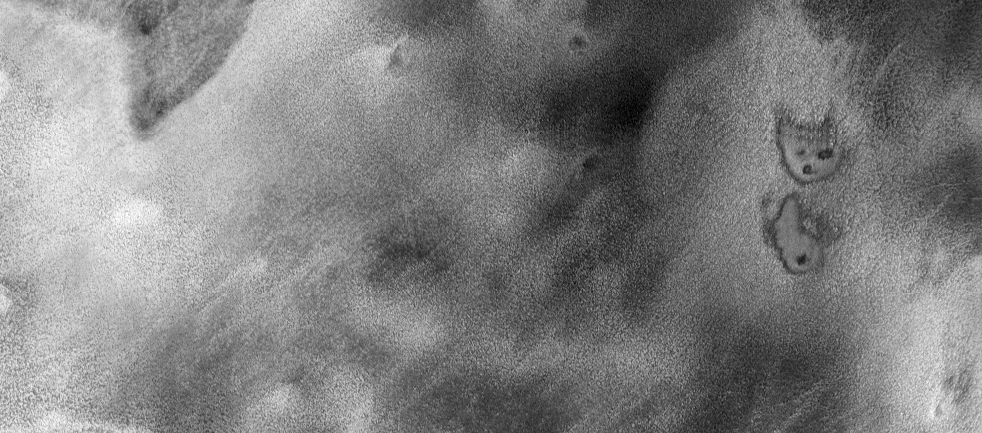

THEMIS Images as Art #30

Welcome to the second annual THEMIS ART MONTH. From Jan. 31 through March 4 we will be showcasing images for their aesthetic value, rather than their science content. Portions of these images resemble things in our everyday lives, from animals to letters of the alphabet. We hope you enjoy our fanciful look at Mars!

A cartoon kitty, perhaps?

Note: this THEMIS visual image has not been radiometrically nor geometrically calibrated for this preliminary release. An empirical correction has been performed to remove instrumental effects. A linear shift has been applied in the cross-track and down-track direction to approximate spacecraft and planetary motion. Fully calibrated and geometrically projected images will be released through the Planetary Data System in accordance with Project policies at a later time.

NASA’s Jet Propulsion Laboratory manages the 2001 Mars Odyssey mission for NASA’s Office of Space Science, Washington, D.C. The Thermal Emission Imaging System (THEMIS) was developed by Arizona State University, Tempe, in collaboration with Raytheon Santa Barbara Remote Sensing. The THEMIS investigation is led by Dr. Philip Christensen at Arizona State University. Lockheed Martin Astronautics, Denver, is the prime contractor for the Odyssey project, and developed and built the orbiter. Mission operations are conducted jointly from Lockheed Martin and from JPL, a division of the California Institute of Technology in Pasadena.

Credit: NASA/JPL/Arizona State University